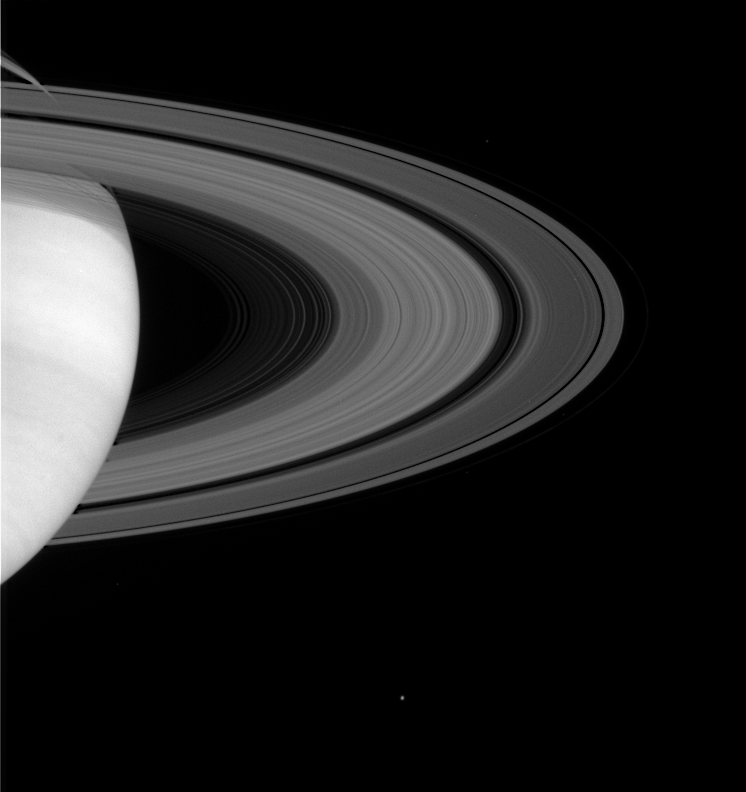

Rings and Moons

Saturn’s magnificent rings show some of their intricate structure in this image taken on May 11, 2004, by the Cassini spacecraft’s narrow angle camera. Although they appear to be solid structures, the rings are composed of billions of individual particles, each one orbiting the planet on its own path.

Satellites visible in this image: Janus (181 kilometers, or 113 miles across) above the rings, and icy Enceladus (499 kilometers, or 310 miles across) below the rings. The F ring shepherd moons Prometheus and Pandora can be seen along Saturn’s outermost F ring if the image is further contrast enhanced. The image was taken in visible light from a distance of 26.3 million kilometers (16.4 million miles) from Saturn. The image scale is 158 kilometers (98 miles) per pixel. Contrast in the image was enhanced to aid visibility.

The Cassini-Huygens mission is a cooperative project of NASA, the European Space Agency and the Italian Space Agency. The Jet Propulsion Laboratory, a division of the California Institute of Technology in Pasadena, manages the Cassini-Huygens mission for NASA’s Office of Space Science, Washington, D.C. The Cassini orbiter and its two onboard cameras, were designed, developed and assembled at JPL. The imaging team is based at the Space Science Institute, Boulder, Colo.

Credit: NASA/JPL/Space Science Institute